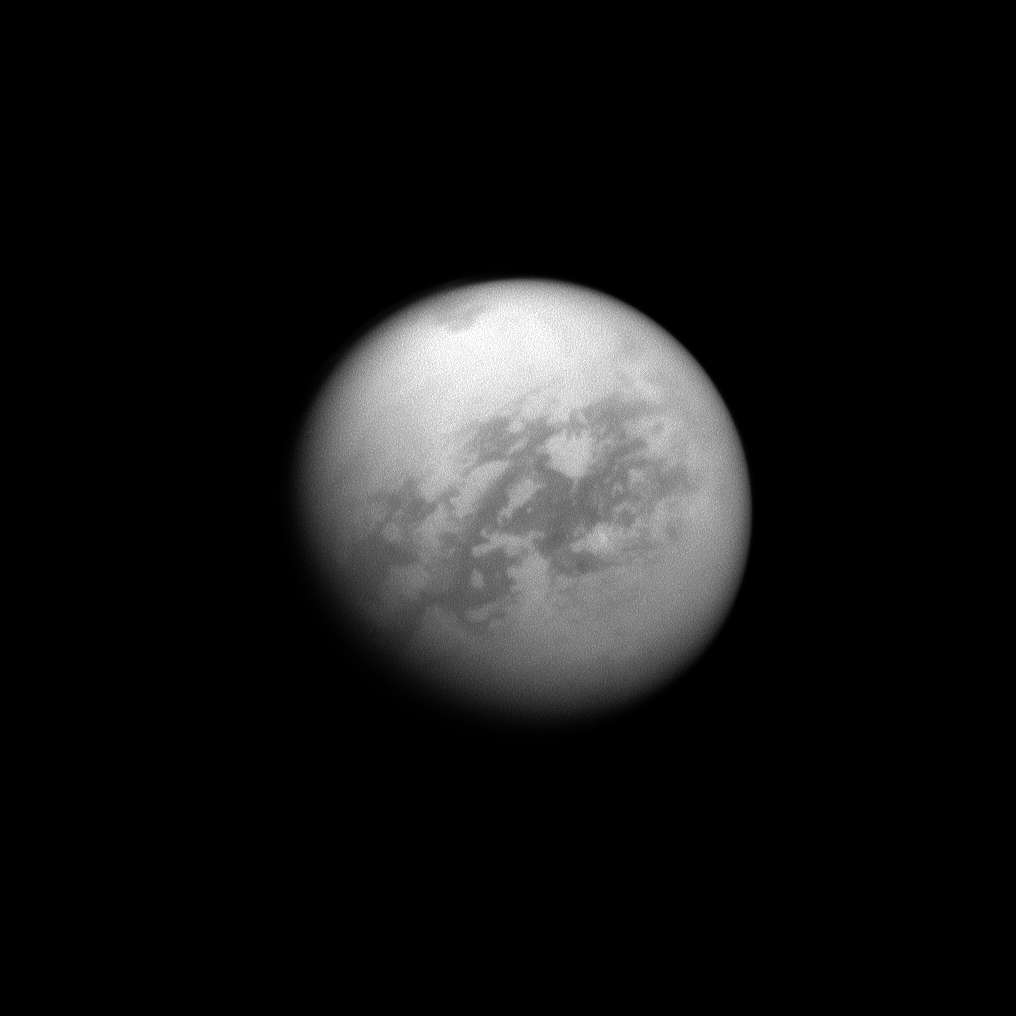

Titan’s Kraken Mare

The Cassini spacecraft looks toward Saturn’s largest moon, Titan, and spies the huge Kraken Mare in the moon’s north.

Kraken Mare, a large sea of liquid hydrocarbons, is visible as a dark area near the top of the image. See PIA12811 and PIA11626 to learn more.

This view looks toward the Saturn-facing side of Titan (3,200 miles across, or 5,150 kilometers,). North on Titan is up and rotated 29 degrees to the left.

The image was taken with the Cassini spacecraft narrow-angle camera on Sept. 14, 2011 using a spectral filter sensitive to wavelengths of near-infrared light centered at 938 nanometers. The view was acquired at a distance of approximately 1.2 million miles (1.9 million kilometers) from Titan and at a Sun-Titan-spacecraft, or phase, angle of 26 degrees. Image scale is 7 miles (12 kilometers) per pixel.

The Cassini-Huygens mission is a cooperative project of NASA, the European Space Agency and the Italian Space Agency. The Jet Propulsion Laboratory, a division of the California Institute of Technology in Pasadena, manages the mission for NASA’s Science Mission Directorate, Washington, D.C. The Cassini orbiter and its two onboard cameras were designed, developed and assembled at JPL. The imaging operations center is based at the Space Science Institute in Boulder, Colo.

Credit: NASA/JPL-Caltech/Space Science Institute